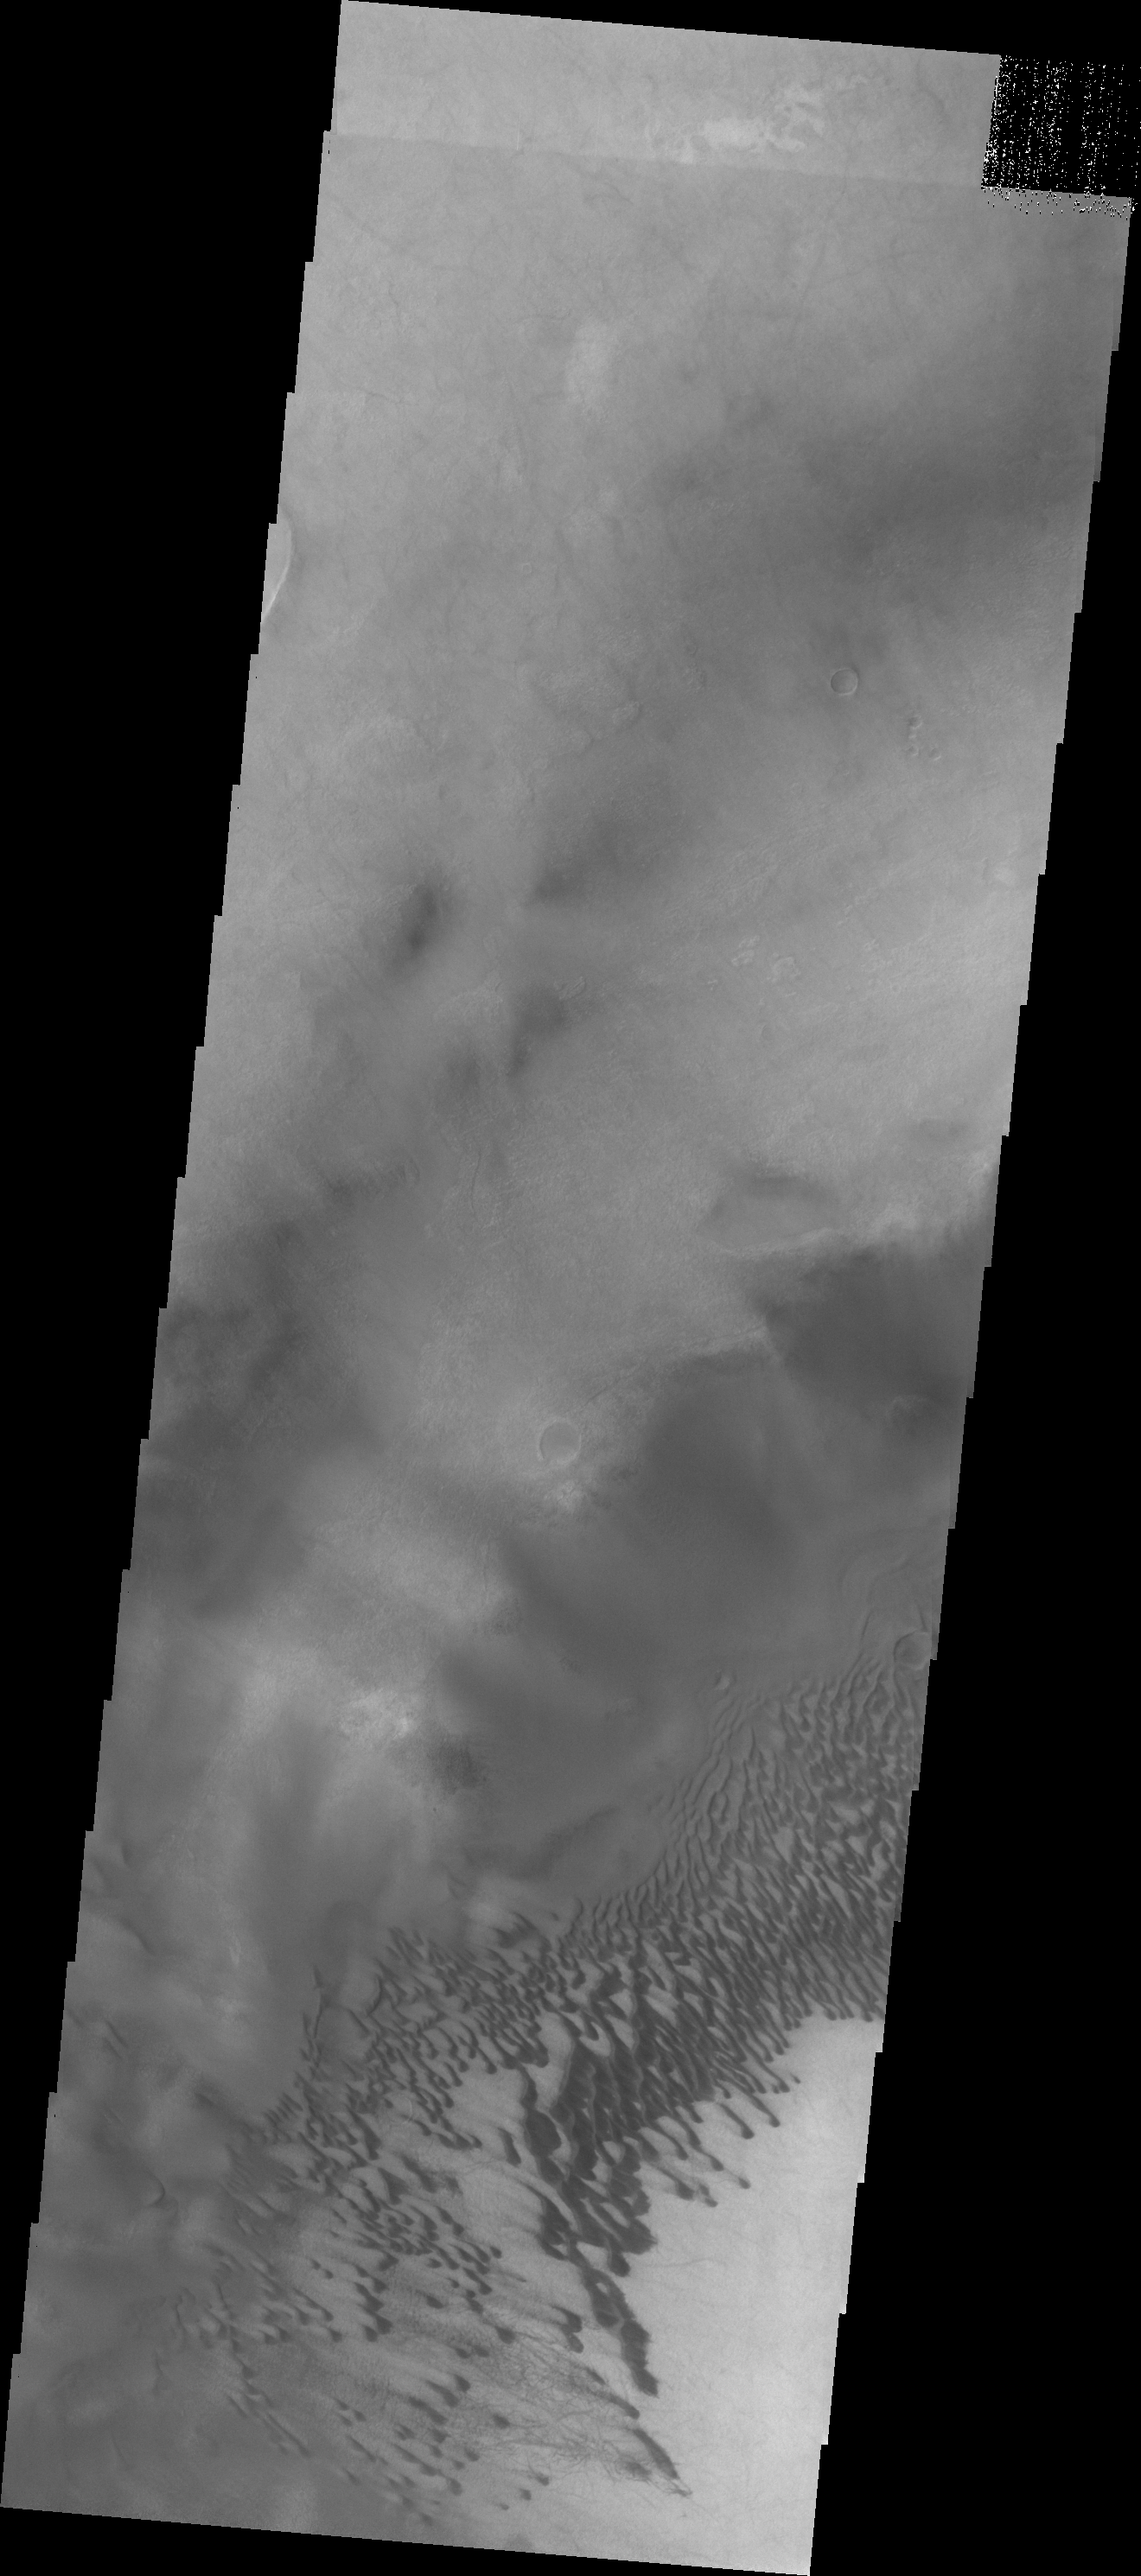

Brashear Crater Dunes

The dunes in today’s VIS image are located on the floor of Brashear Crater.

Credit: NASA/JPL/ASU